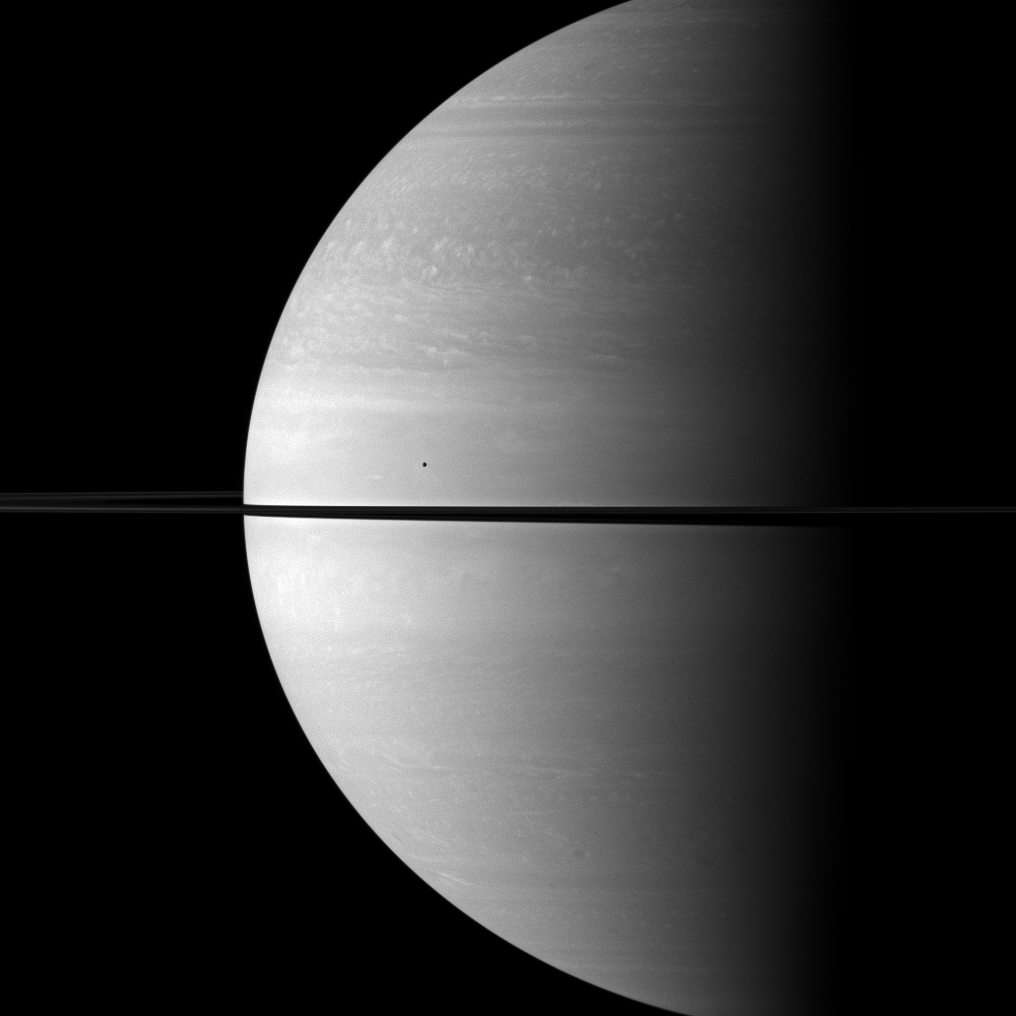

Vast Saturn

The immense size of Saturn is emphasized in this Cassini spacecraft portrait that features the moon Mimas shown in front of the planet.

Mimas (396 kilometers, or 246 miles across) appears as only a small dot above the rings near the center of the image. This view looks toward the northern, sunlit side of the rings from about one degree above the ringplane.

The image was taken with the Cassini spacecraft wide-angle camera on Oct. 17, 2009 using a spectral filter sensitive to wavelengths of near-infrared light centered at 752 nanometers. The view was obtained at a distance of approximately 1.7 million kilometers (1.1 million miles) from Saturn and at a sun-Saturn-spacecraft, or phase, angle of 87 degrees. Image scale is 99 kilometers (62 miles) per pixel.

The Cassini-Huygens mission is a cooperative project of NASA, the European Space Agency and the Italian Space Agency. The Jet Propulsion Laboratory, a division of the California Institute of Technology in Pasadena, manages the mission for NASA’s Science Mission Directorate, Washington, D.C. The Cassini orbiter and its two onboard cameras were designed, developed and assembled at JPL. The imaging operations center is based at the Space Science Institute in Boulder, Colo.

Credit: NASA/JPL/Space Science Institute